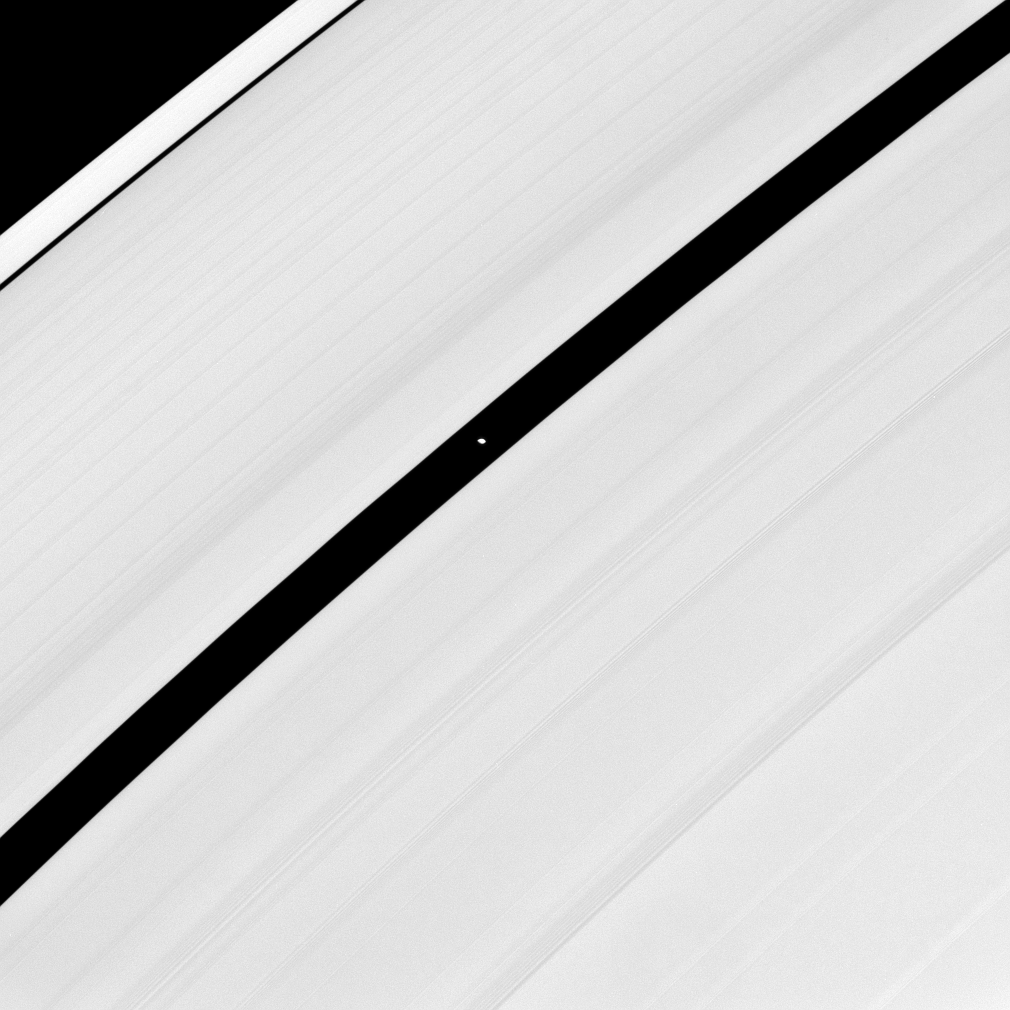

Encke’s Moon

Saucer-shaped Pan glides through the Encke Gap in Saturn’s rings.

See PIA08405 for higher resolution views of the “saucer moons” Pan (28 kilometers, or 17 miles across at its widest point) and Atlas (30 kilometers, or 19 miles across at its widest point).

This view looks toward the sunlit side of the rings from about 20 degrees below the ringplane. The image was taken in visible green light with the Cassini spacecraft narrow-angle camera on June 10, 2008 at a distance of approximately 799,000 kilometers (496,000 miles) from Pan. Image scale is 5 kilometers (3 miles) per pixel.

The Cassini-Huygens mission is a cooperative project of NASA, the European Space Agency and the Italian Space Agency. The Jet Propulsion Laboratory, a division of the California Institute of Technology in Pasadena, manages the mission for NASA’s Science Mission Directorate, Washington, D.C. The Cassini orbiter and its two onboard cameras were designed, developed and assembled at JPL. The imaging operations center is based at the Space Science Institute in Boulder, Colo.

Credit: NASA/JPL/Space Science Institute